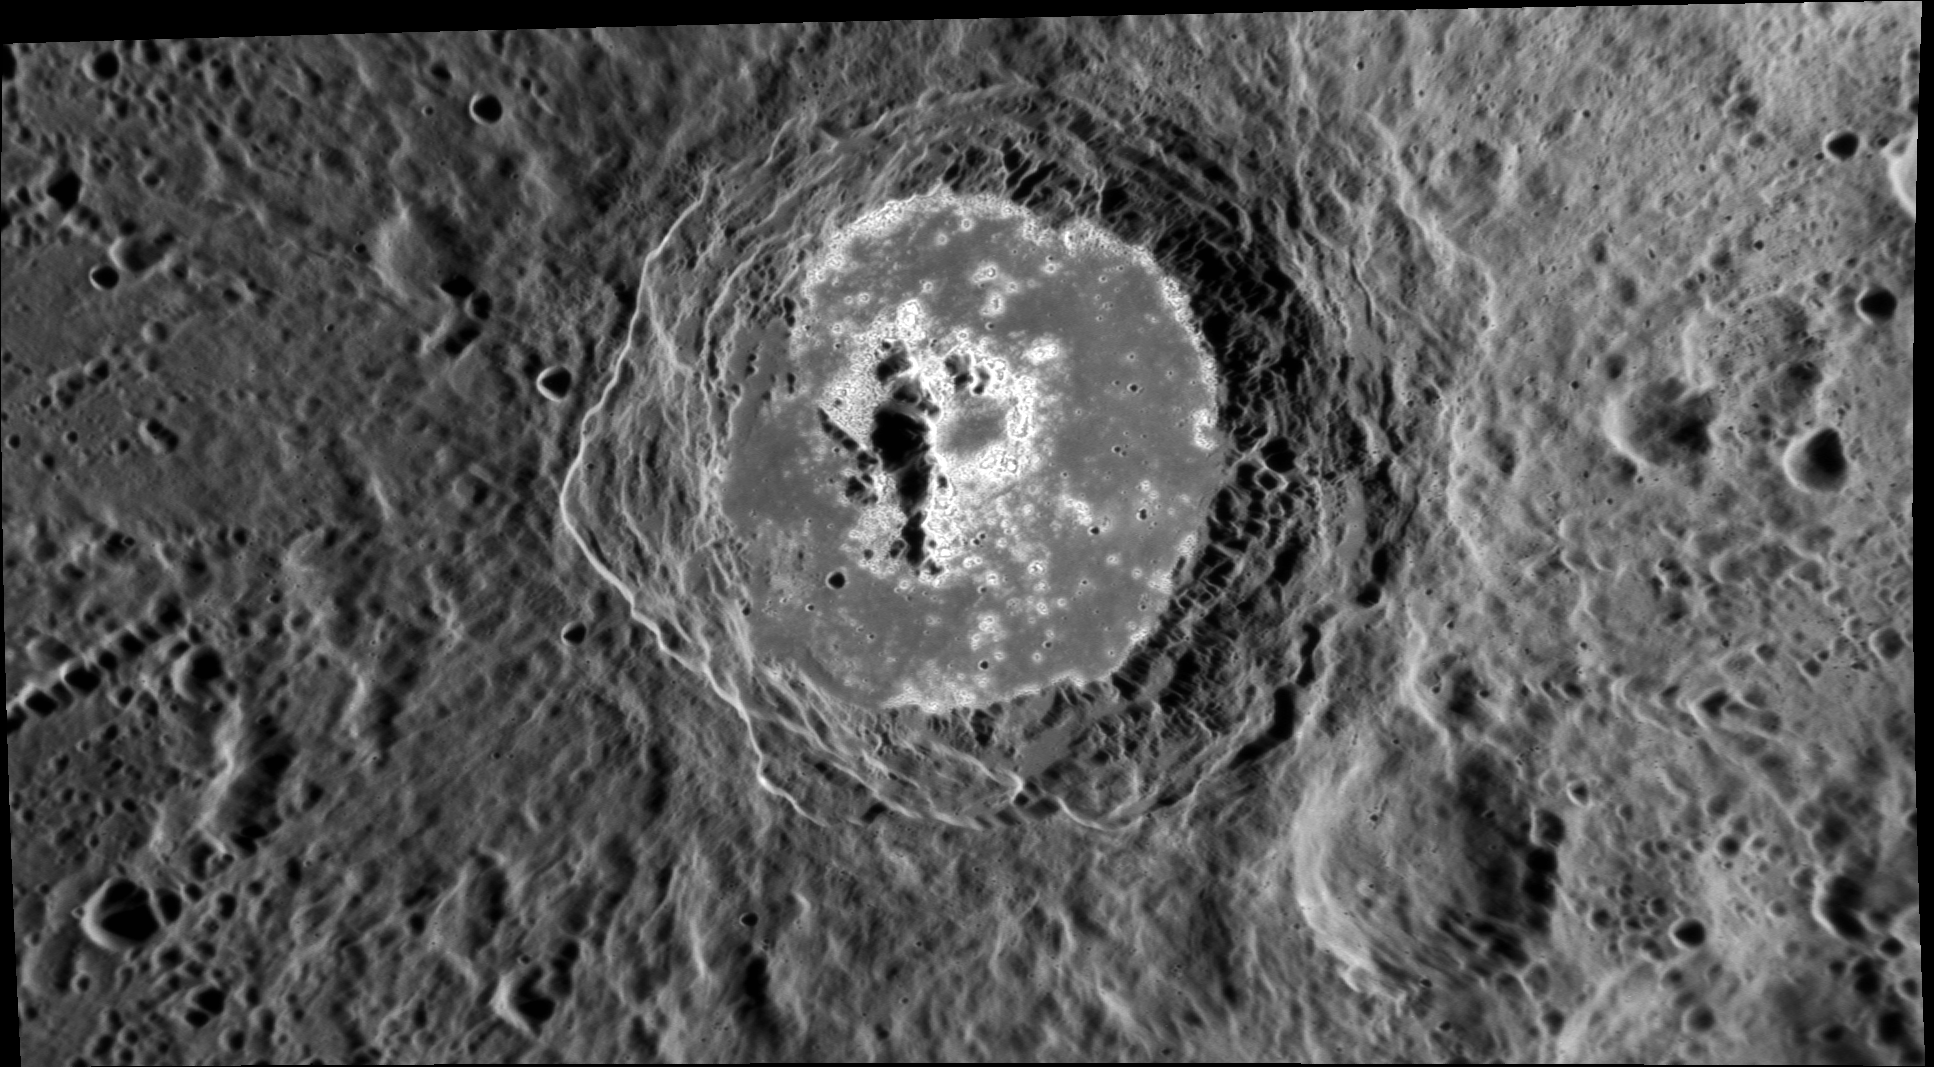

Hollows, Hollows, Hollows

This interesting complex crater exhibits many hollows along its floor and central peak complex. The hollows have a very high albedo, which makes this crater stand out prominently (for example, the crater can be seen clearly near the right hand side of this image).

This image was acquired as a high-resolution targeted observation. Targeted observations are images of a small area on Mercury’s surface at resolutions much higher than the 250-meter/pixel (820 feet/pixel) morphology base map or the 1-kilometer/pixel (0.6 miles/pixel) color base map. It is not possible to cover all of Mercury’s surface at this high resolution during MESSENGER’s one-year mission, but several areas of high scientific interest are generally imaged in this mode each week.

Date acquired: January 26, 2012
Image Mission Elapsed Time (MET): 236105127
Image ID: 1316385
Instrument: Narrow Angle Camera (NAC) of the Mercury Dual Imaging System (MDIS)
Center Latitude: -2.8°
Center Longitude: 353.6° E
Resolution: 119 meters/pixel
Scale: The large crater is approximately 90 km (56 mi.) across.
Incidence Angle: 67.4°
Emission Angle: 56.9°
Phase Angle: 124.4°

The MESSENGER spacecraft is the first ever to orbit the planet Mercury, and the spacecraft’s seven scientific instruments and radio science investigation are unraveling the history and evolution of the Solar System’s innermost planet. Visit the Why Mercury? section of this website to learn more about the key science questions that the MESSENGER mission is addressing. During the one-year primary mission, MDIS is scheduled to acquire more than 75,000 images in support of MESSENGER’s science goals.

These images are from MESSENGER, a NASA Discovery mission to conduct the first orbital study of the innermost planet, Mercury. For information regarding the use of images, see the MESSENGER image use policy.

Credit: NASA/Johns Hopkins University Applied Physics Laboratory/Carnegie Institution of Washington